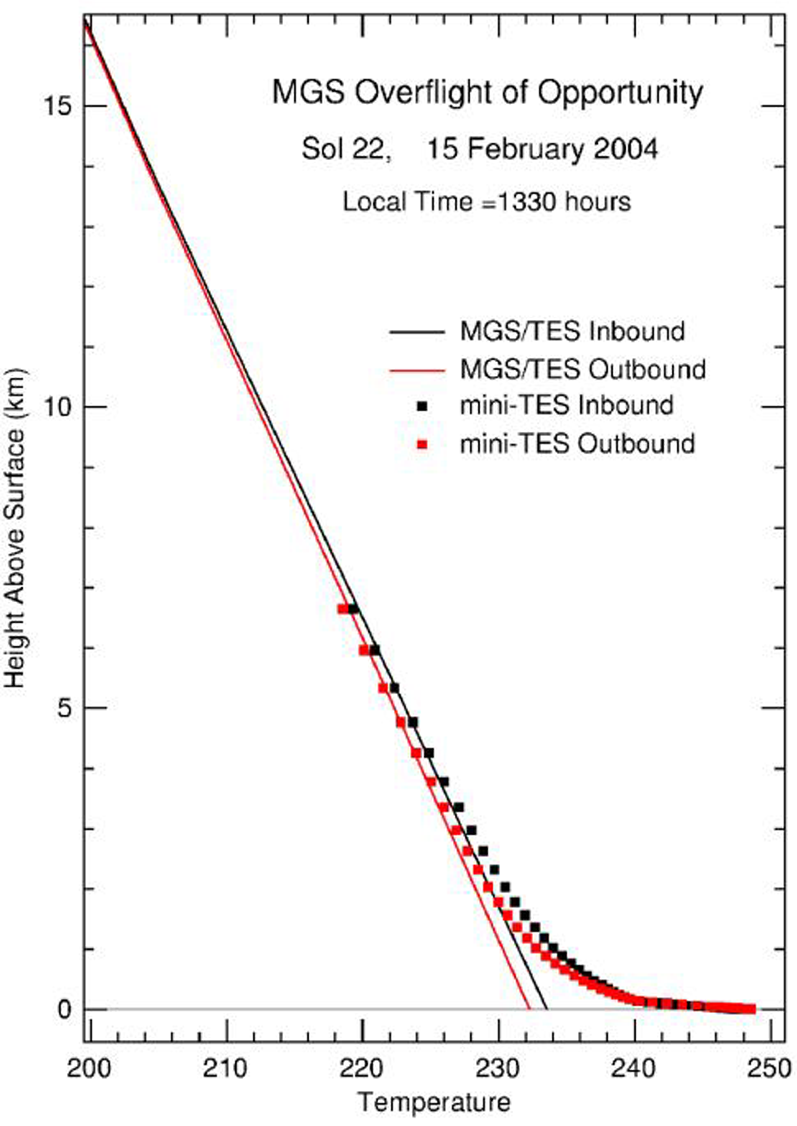

A Full Profile on Mars Temperature

This figure shows the first ever atmospheric temperature profile measured from the top of the Mars atmosphere all the way to the surface. It was made using the combination of a temperature measurements derived from the Mars Global Surveyor thermal emission spectrometer (lines) and temperature measurements from the Mars Exploration Rover Opportunity’s miniature thermal emission spectrometer instrument (dots). The orbiter’s instrument can measure the temperature downward from the top of the atmosphere, but cannot see accurately all the way to the ground. From its position on the martian surface, the rover’s instrument can measure the temperature looking upward, but can only see to about 6 kilometers (4 miles) high. The region where these two measurements cross (about 4 to 6 kilometers or 2.5 to 4 miles above the martian surface) match very closely. The region also provides the first ever profile that extends from about 60 kilometers (37 miles) above the surface all the way down to the surface. Temperatures are indicated in degrees Kelvin.

Credit: NASA/JPL/Goddard/ASU/Cornell